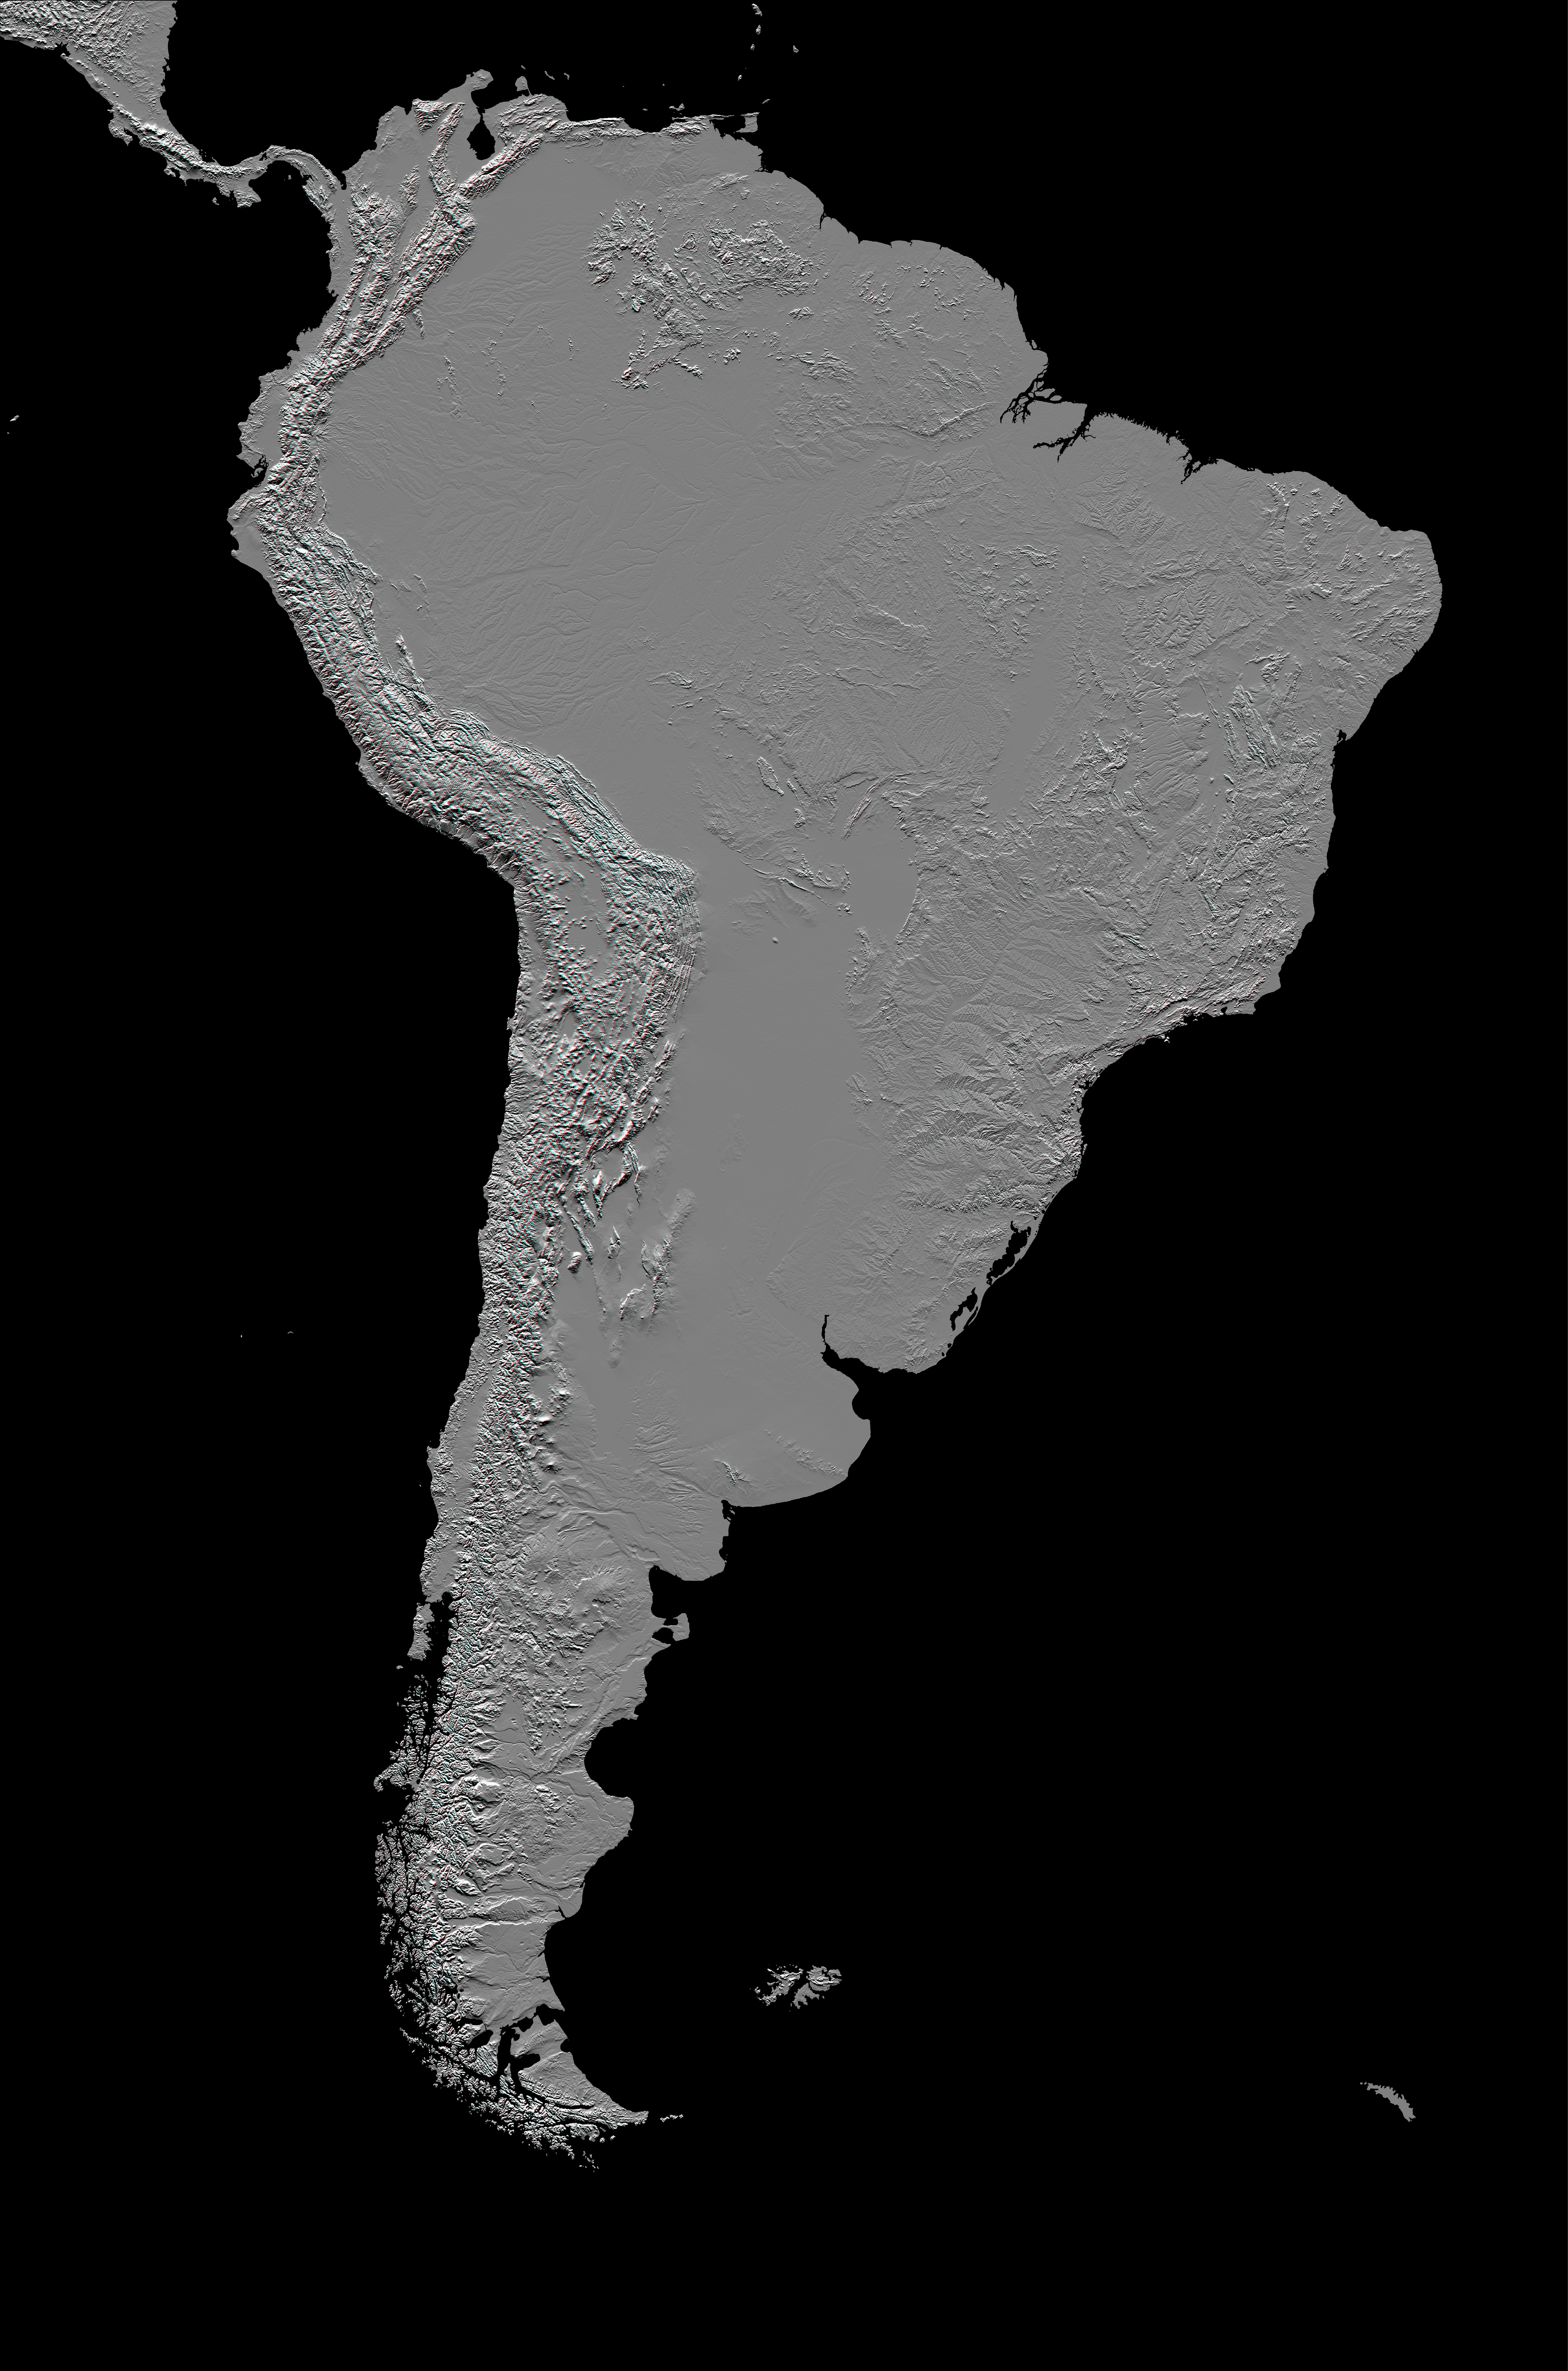

Anaglyph, South America

This anaglyph (stereoscopic view) of South America was generated with data from the Shuttle Radar Topography Mission (SRTM). It is best viewed at or near full resolution with anaglyph glasses. For this broad view the resolution of the data was first reduced to 30 arcseconds (about 928 meters north-south but variable east-west), matching the best previously existing global digital topographic data set called GTOPO30. The data were then resampled to a Mercator projection with approximately square pixels (about one kilometer, or 0.6 miles, on each side). Even at this decreased resolution the variety of landforms comprising the South American continent is readily apparent.

Topographic relief in South America is dominated by the Andes Mountains, which extend all along the Pacific Coast. These mountains are created primarily by the convergence of the Nazca and South American tectonic plates. The Nazca Plate, which underlies the eastern Pacific Ocean, slides under western South America resulting in crustal thickening, uplift, and volcanism. Another zone of plate convergence occurs along the northwestern coast of South America where the Caribbean Plate also slides under the South American Plate and forms the northeastern extension of the Andes Mountains.

East of the Andes, much of northern South America drains into the Amazon River, the world’s largest river in terms of both watershed area and flow volume. Topographic relief is very low in much of the Amazon Basin but SRTM data provide an excellent detailed look at the basin’s three-dimensional drainage pattern, including the geologic structural trough (syncline) that hosts the eastern river channel.

North of the Amazon, the Guiana Highlands commonly stand in sharp contrast to the surrounding lowlands, indeed hosting the world’s tallest waterfall, Angel Falls (979 meters or 3212 feet). Folded and fractured bedrock structures are distinctive in the topographic pattern.

South of the Amazon, the Brazilian Highlands show a mix of landforms, including some broad areas of consistent topographic patterns that indicate the occurrence of simple erosional processes acting upon fairly uniform bedrock. Very smooth plateaus here are remnants of landforms most likely developed under geologic and environmental conditions much different than those present today. Fractures paralleling the coast are likely related to the opening of the Atlantic Ocean as South America drifted away from Africa, starting about 130 million years ago.

To the southwest, broad lowlands host the Gran Chaco and Pampas regions. The depositional Gran Chaco drainages run almost exclusively from west to east from the Andes Mountains to the western edge of the Brazilian Highlands as a result of the much greater sediment supply from the Andes. Geologic processes on the Pampas are much more diverse, with stream erosion, stream deposition, subsidence, and wind processes all evident, even at the one-kilometer resolution shown here.

Further south, Patagonia also displays these geologic processes plus more prominent volcanic features, including bumpy mesas, which are lava plateaus with small (and some large) volcanic cones. At its southern tip, of South America breaks into islands that include Tierra del Fuego and the Straits of Magellan.

This anaglyph was created by deriving a shaded relief image from the SRTM data, draping it back over the SRTM elevation model, and then generating two differing perspectives, one for each eye. Illumination is from the north (top). When viewed through special glasses, the anaglyph is a vertically exaggerated view of the Earth’s surface in its full three dimensions. Anaglyph glasses cover the left eye with a red filter and cover the right eye with a blue filter.

Elevation data used in this image were acquired by the Shuttle Radar Topography Mission aboard the Space Shuttle Endeavour, launched on Feb. 11, 2000. SRTM used the same radar instrument that comprised the Spaceborne Imaging Radar-C/X-Band Synthetic Aperture Radar (SIR-C/X-SAR) that flew twice on the Space Shuttle Endeavour in 1994. SRTM was designed to collect 3-D measurements of the Earth’s surface. To collect the 3-D data, engineers added a 60-meter (approximately 200-foot) mast, installed additional C-band and X-band antennas, and improved tracking and navigation devices. The mission is a cooperative project between NASA, the National Imagery and Mapping Agency (NIMA) of the U.S. Department of Defense and the German and Italian space agencies. It is managed by NASA’s Jet Propulsion Laboratory, Pasadena, Calif., for NASA’s Earth Science Enterprise, Washington, D.C.

Location: 15 degrees North to 60 degrees South latitude, 30 to 90 degrees West longitude
Orientation: North toward the top, Mercator projection
Image Data: shaded SRTM elevation model
Original Data Resolution: SRTM 1 arcsecond (about 30 meters or 98 feet)
Date Acquired: February 2000

Credit: NASA/JPL/NIMA